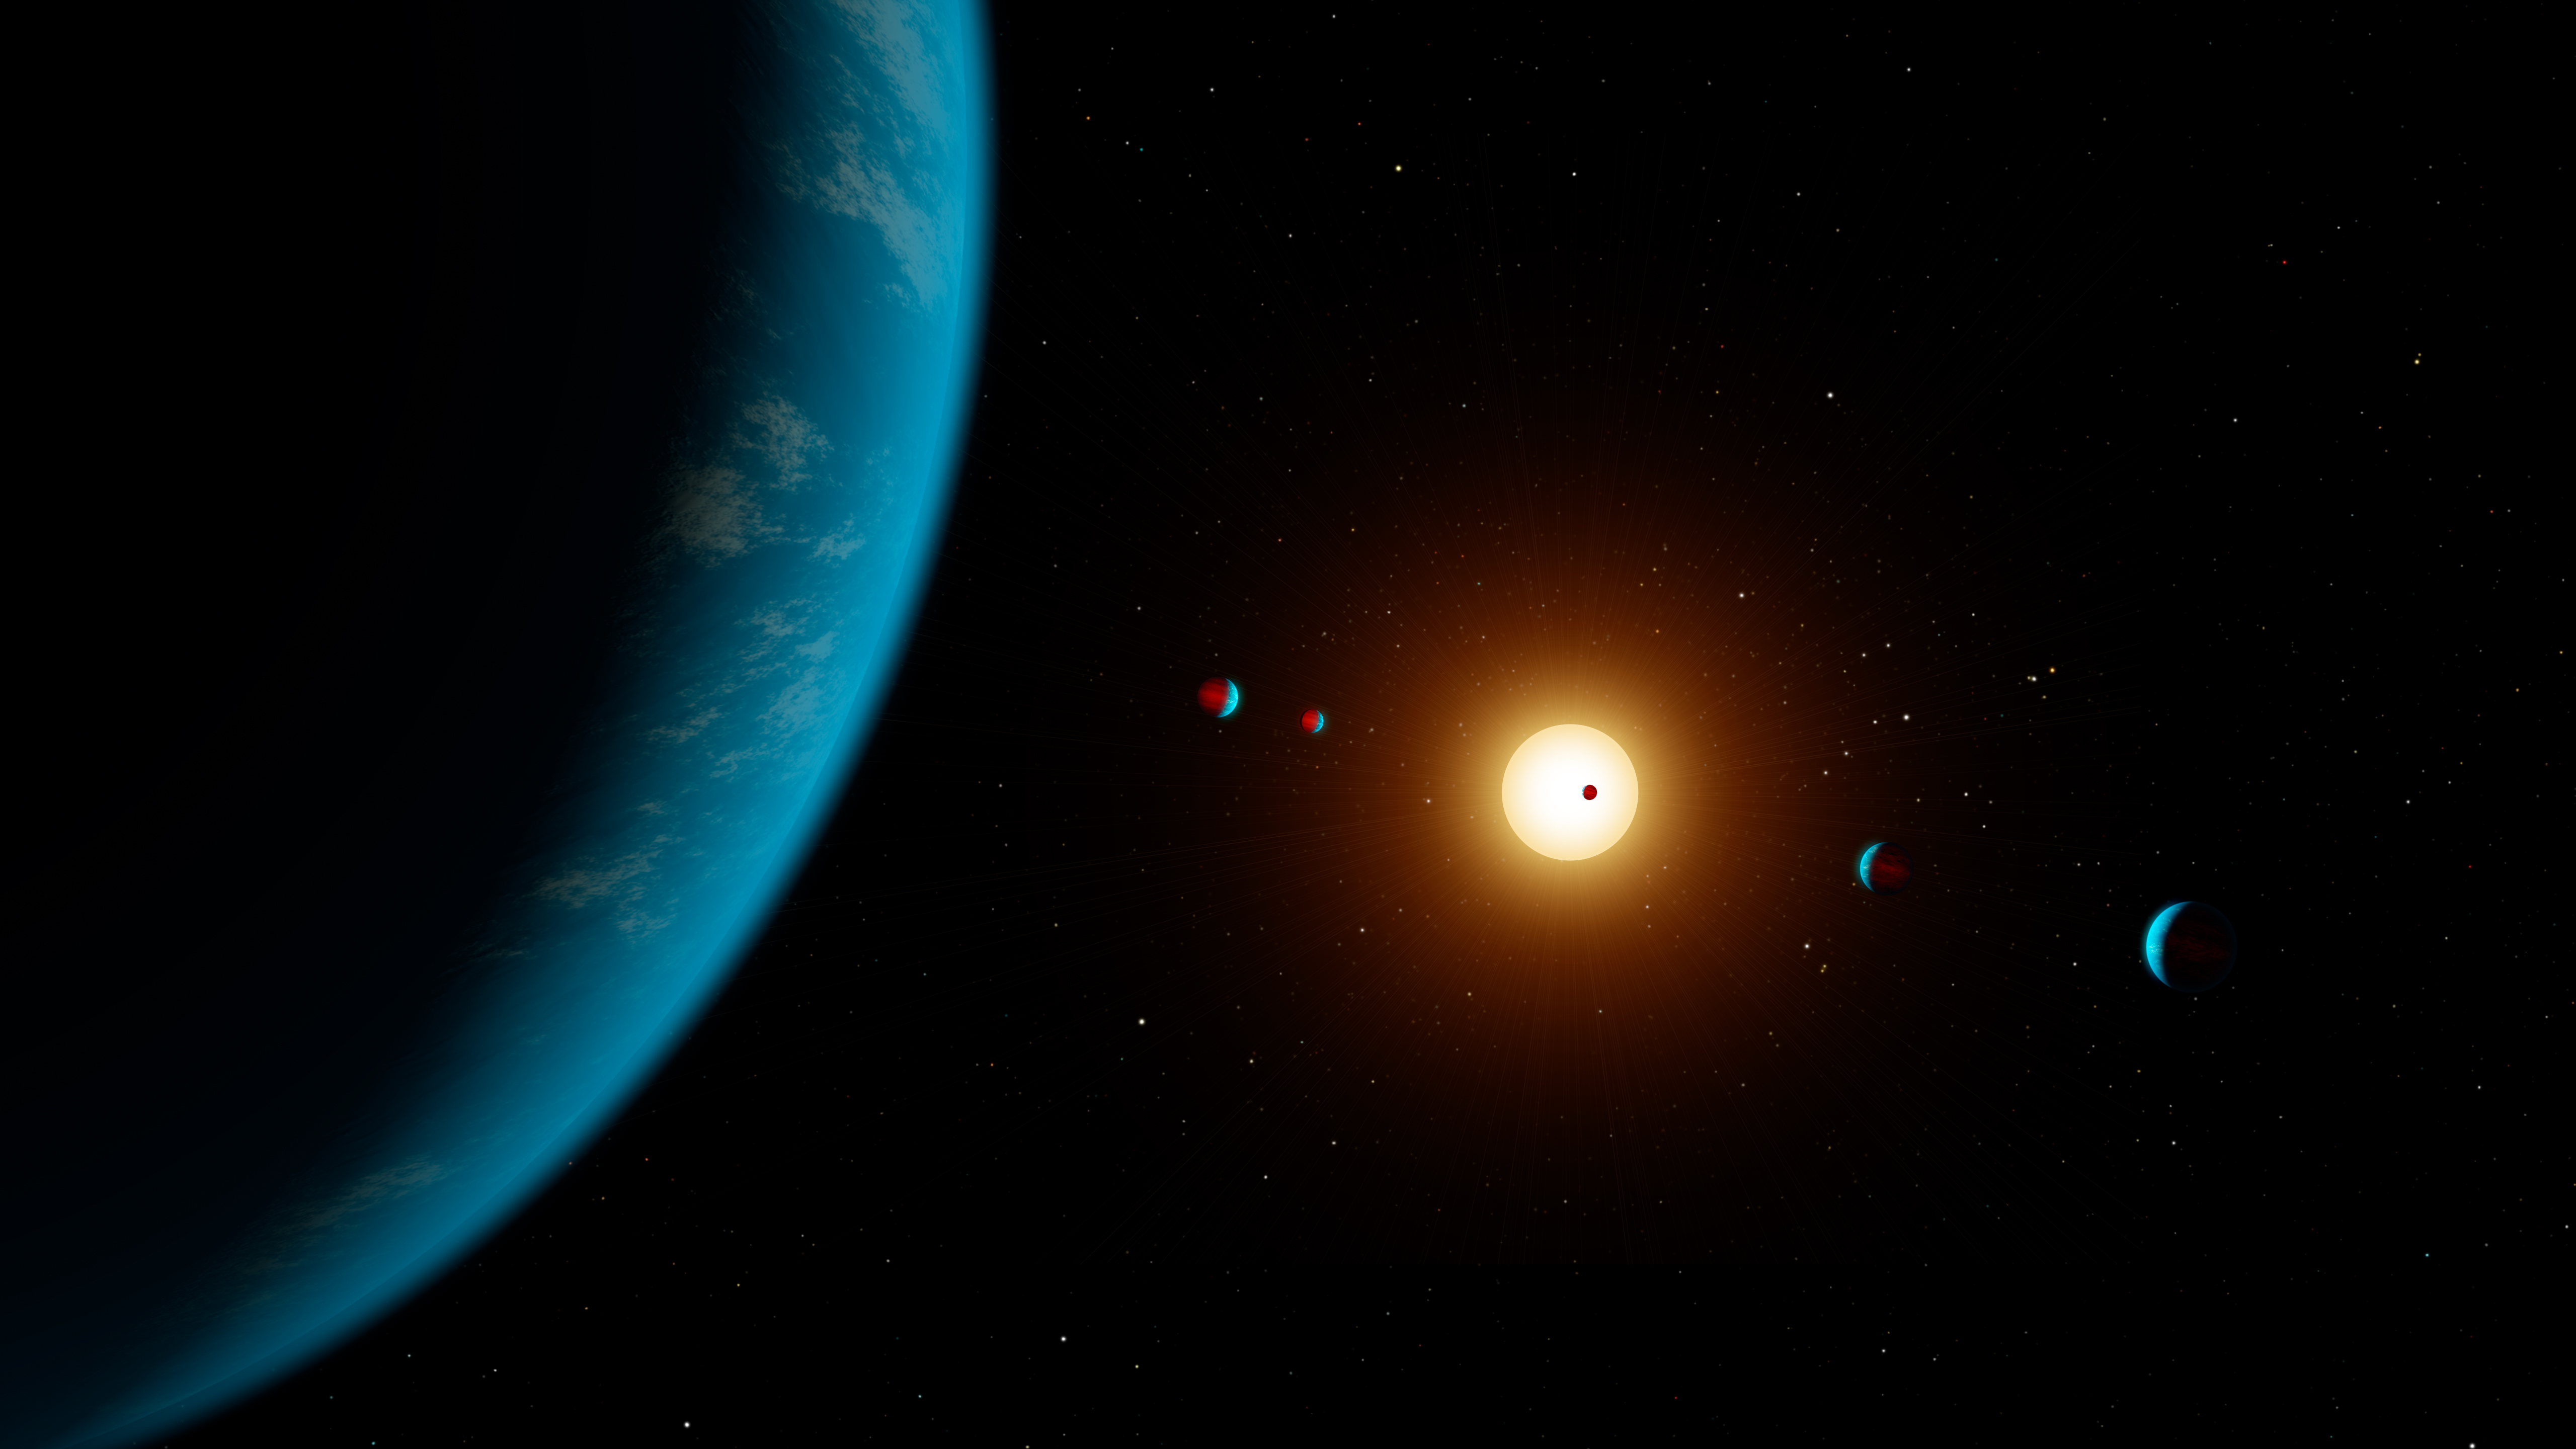

K2-138 6 Planets Artwork (Artist’s Illustration)

This artist’s illustration shows the planetary system K2-138, which was discovered by citizen scientists in 2017 using data from NASA’s Kepler space telescope. Five planets were initially detected in the system. In 2018, scientists using NASA’s Spitzer Space Telescope found evidence of a sixth planet in the system.

NASA’s Jet Propulsion Laboratory, Pasadena, California, manages the Spitzer Space Telescope mission for NASA’s Science Mission Directorate, Washington. Science operations are conducted at the Spitzer Science Center at Caltech in Pasadena, California. Spacecraft operations are based at Lockheed Martin Space Systems Company, Littleton, Colorado. Data are archived at the Infrared Science Archive housed at the Infrared Processing and Analysis Center at Caltech. Caltech manages JPL for NASA.

NASA Ames manages the Kepler and K2 missions for NASA’s Science Mission Directorate. JPL managed Kepler mission development. Ball Aerospace & Technologies Corporation operates the flight system with support from the Laboratory for Atmospheric and Space Physics at the University of Colorado in Boulder.

Credit: NASA/JPL-Caltech/R. Hurt (IPAC)